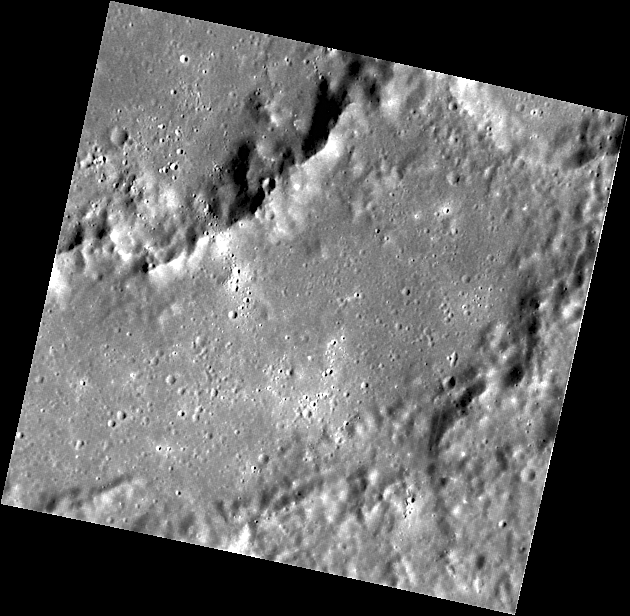

Dürer Gets Its Close-up

This close-up view of the inner peak ring and main rim of Dürer basin (named for the German artist, mathematician and theorist Albrecht Dürer) was provided by MESSENGER’s Narrow Angle Camera (NAC). Concentric ring structures such as these form during the impact that creates the basin; the number of rings and their characteristics depend on the size of the impact structure. An impact crater larger than about 200 km in diameter is generally called a “basin.”

This image was acquired as part of MDIS’s high-resolution surface morphology base map. The surface morphology base map will cover more than 90% of Mercury’s surface with an average resolution of 250 meters/pixel (0.16 miles/pixel or 820 feet/pixel). Images acquired for the surface morphology base map typically have off-vertical Sun angles (i.e., high incidence angles) and visible shadows so as to reveal clearly the topographic form of geologic features.

On March 17, 2011 (March 18, 2011, UTC), MESSENGER became the first spacecraft ever to orbit the planet Mercury. The mission is currently in its commissioning phase, during which spacecraft and instrument performance are verified through a series of specially designed checkout activities. In the course of the one-year primary mission, the spacecraft’s seven scientific instruments and radio science investigation will unravel the history and evolution of the Solar System’s innermost planet. Visit the Why Mercury? section of this website to learn more about the science questions that the MESSENGER mission has set out to answer.

Date acquired: April 20, 2011
Image Mission Elapsed Time (MET): 211763025
Image ID: 153247
Instrument: Narrow Angle Camera (NAC) of the Mercury Dual Imaging System (MDIS)
Center Latitude: 20.14°
Center Longitude: 241.9° E
Resolution: 156 meters/pixel
Scale: This image is about 80 km wide
Incidence Angle: 60.8°
Emission Angle: 14.9°
Phase Angle: 45.8°

These images are from MESSENGER, a NASA Discovery mission to conduct the first orbital study of the innermost planet, Mercury. For information regarding the use of images, see the MESSENGER image use policy.

Credit: NASA/Johns Hopkins University Applied Physics Laboratory/Carnegie Institution of Washington